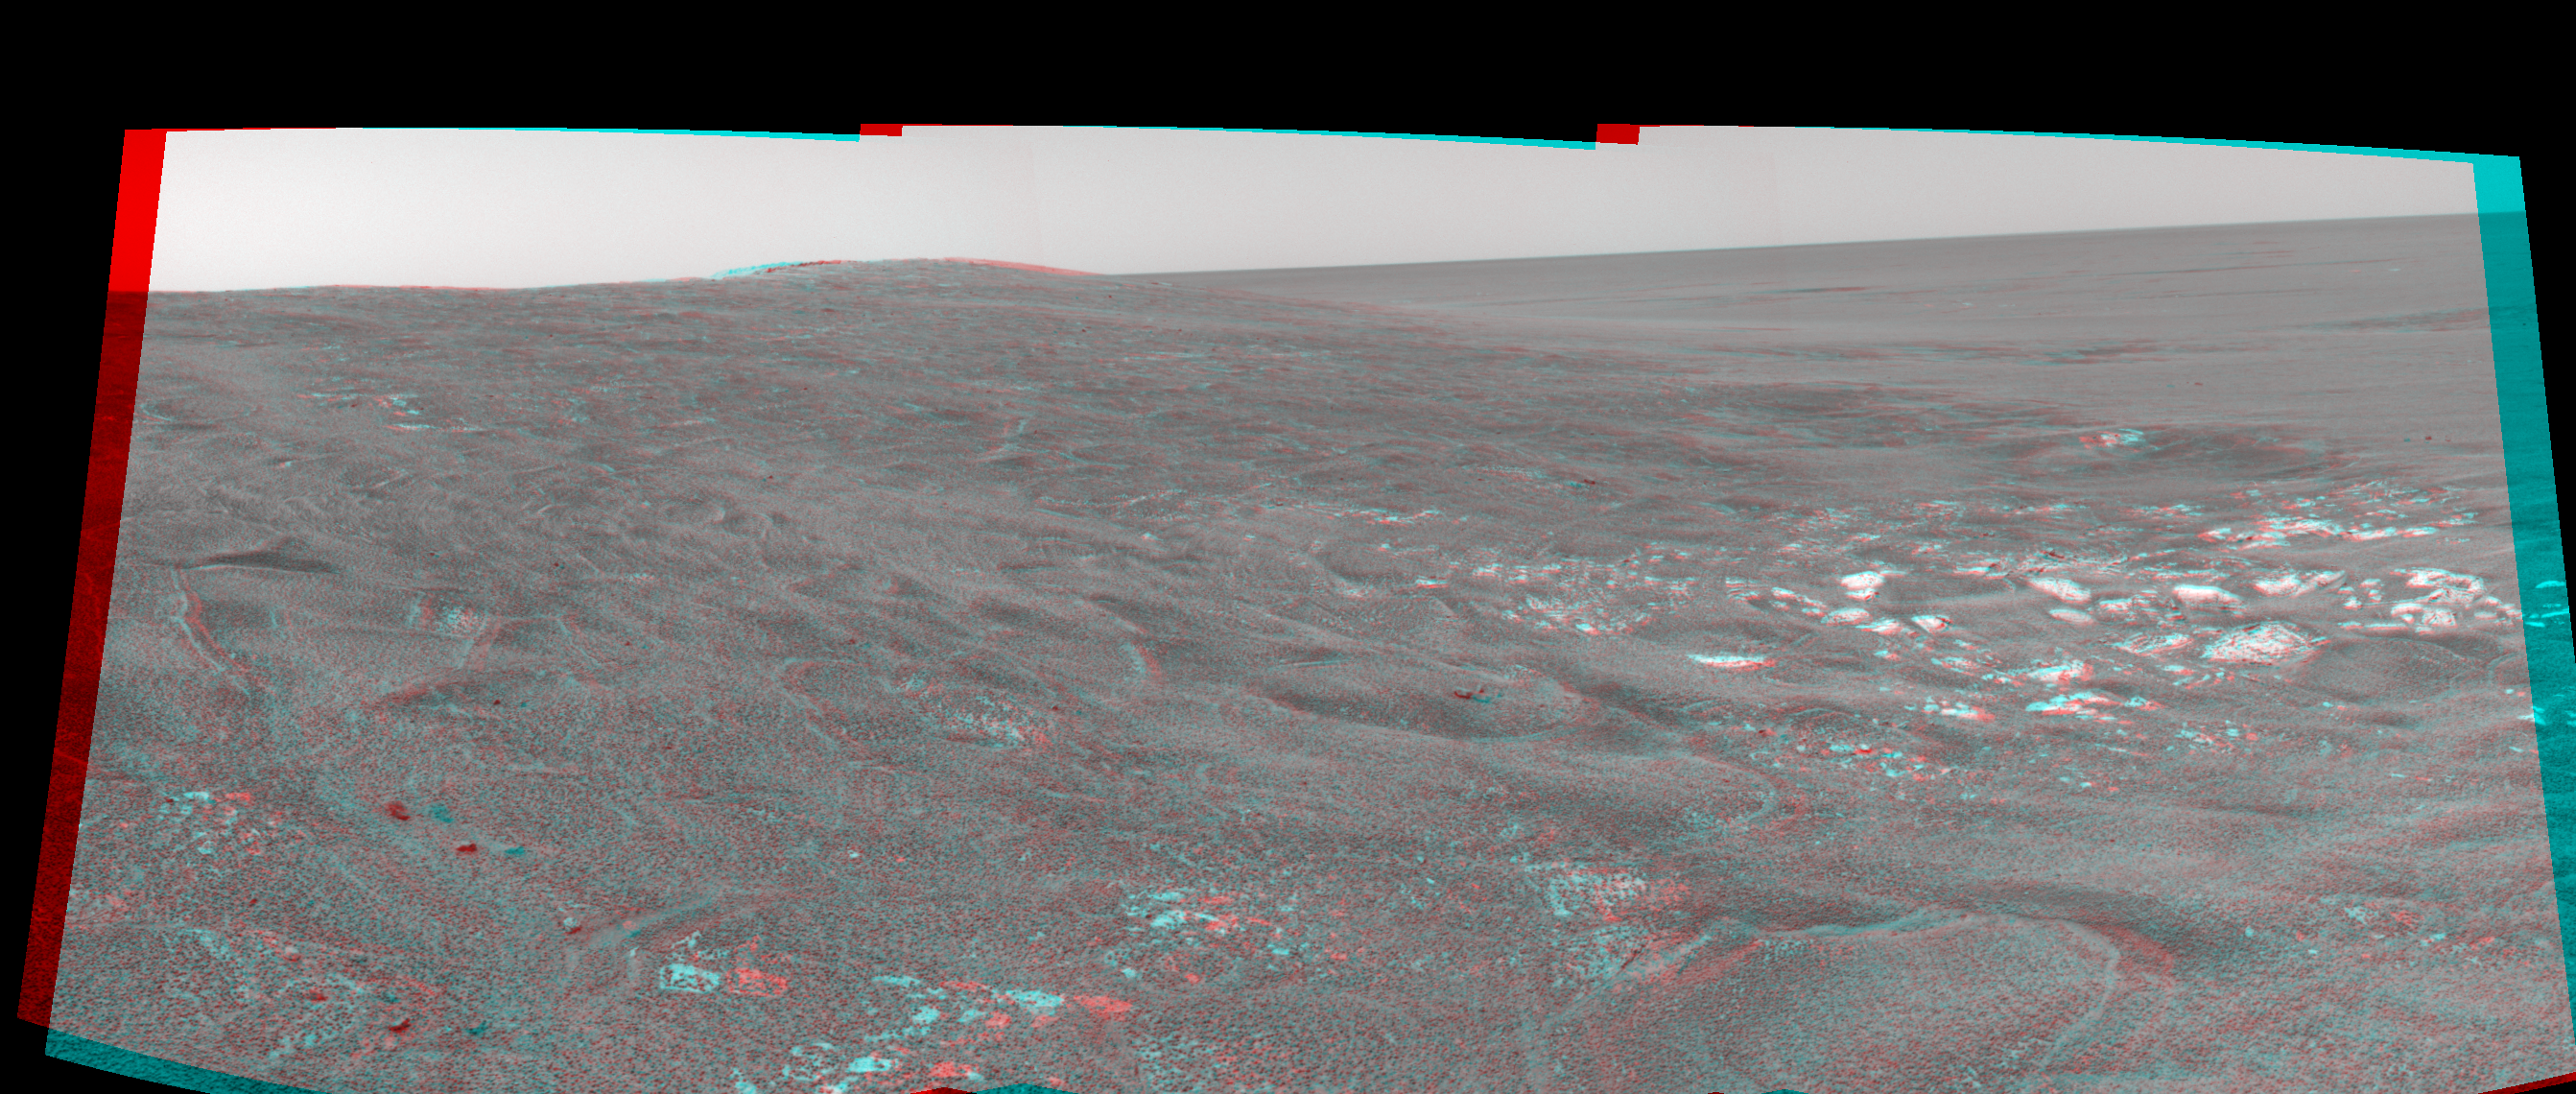

Opportunity View on Sol 109 (3-D)

This three-dimensional anaglyph stereo view was assembled from navigation camera frames that NASA’s Mars Exploration Rover Opportunity acquired on sol 109, May 15, 2004. It is presented in a cylindrical-perspective projection. Opportunity is sitting along the rim of “Endurance Crater” in the Meridiani Planum region.

See PIA05966 for left eye view and PIA05967 for right eye view of this 3-D cylindrical-perspective projection.

Credit: NASA/JPL